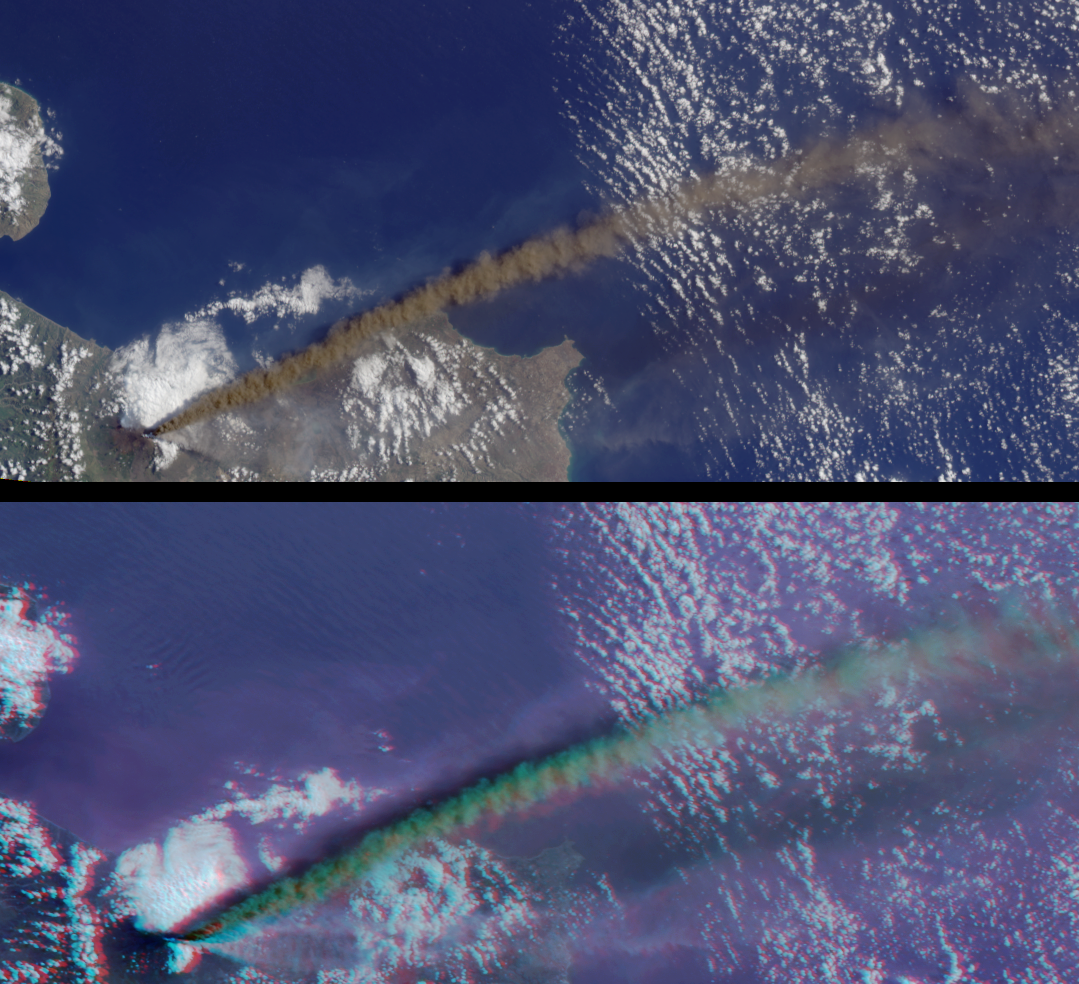

Multi-angle Portrayals of Mt. Etna’s Plume

These images from the Multi-angle Imaging SpectroRadiometer (MISR) capture the energetic eruption of Sicily’s Mount Etna volcano on October 29, 2002. Viewing Etna’s eruptive activities at MISR’s multiple observation angles reveals the structure and relative heights of several plumes emanating from the volcano.

The image panels are a natural-color view from MISR’s vertical-viewing (nadir) camera (top), and a 3D stereo anaglyph (bottom). In the anaglyph, data from the 70-degree and 60-degree forward-looking cameras are displayed as red and green-blue, respectively. (For the 60-degree camera, 275-m red band data were used to spatially “sharpen” the green and blue 1.1-km resolution imagery). With the aid of red-blue glasses, the three-dimensional nature of the ash plume and the relative heights of plume and clouds can be discerned. Glasses should be worn with the red filter placed over your left eye. Information on ordering glasses can be found at

Also provided is a “fly-over” animation, which progresses according to the sequence in which the MISR cameras observed this scene. Both the “fly-over” and the stereo anaglyph allow the structure of both the main, dark plume and several lighter-colored plumes to be observed. The animation uses all nine MISR cameras. As the Terra satellite passes overhead, the 70-degree forward-viewing camera views a scene first, followed by the 60, 46 and 26-degree forward-viewing cameras, the nadir camera, and the four backward-viewing cameras. It takes approximately seven minutes for all nine cameras to view an area.

The Multi-angle Imaging SpectroRadiometer observes the daylit Earth continuously from pole to pole, and every 9 days views the entire globe between 82 degrees north and 82 degrees south latitude. These images were generated from a portion of the data acquired during Terra orbit 15233 and have been oriented with north to the left. The still image panels cover an area of about 297 kilometers x 133 kilometers, and utilize data from blocks 60 to 62 within World Reference System-2 path 187.

MISR was built and is managed by NASA’s Jet Propulsion Laboratory, Pasadena, CA, for NASA’s Office of Earth Science, Washington, DC. The Terra satellite is managed by NASA’s Goddard Space Flight Center, Greenbelt, MD. JPL is a division of the California Institute of Technology.

Credit: NASA/GSFC/LaRC/JPL, MISR Team